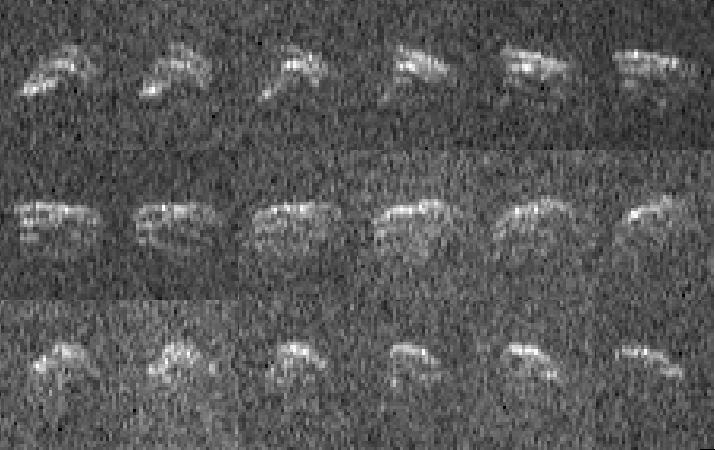

Goldstone Radar Images of Asteroid 2013 ET

This sequence of radar images of asteroid 2013 ET was obtained on March 10, 2013, by NASA scientists using the 230-foot (70-meter) Deep Space Network antenna at Goldstone, Calif., when the asteroid was about 693,000 miles (1.1 million kilometers) from Earth. The radar imagery suggests the irregularly shaped object is at least 130 feet (40 meters) wide. The 18 radar images were taken over a span of 1.3 hours. During that interval the asteroid completed only a fraction of one rotation, suggesting that it rotates once every few hours.

NASA detects, tracks and characterizes asteroids and comets passing close to Earth using both ground- and space-based telescopes. The Near-Earth Object Observations Program, commonly called “Spaceguard,” discovers these objects, characterizes a subset of them, and plots their orbits to determine if any could be potentially hazardous to our planet.

JPL manages the Near-Earth Object Program Office for NASA’s Science Mission Directorate in Washington. JPL is a division of the California Institute of Technology in Pasadena.

Credit: NASA/JPL-Caltech/GSSR